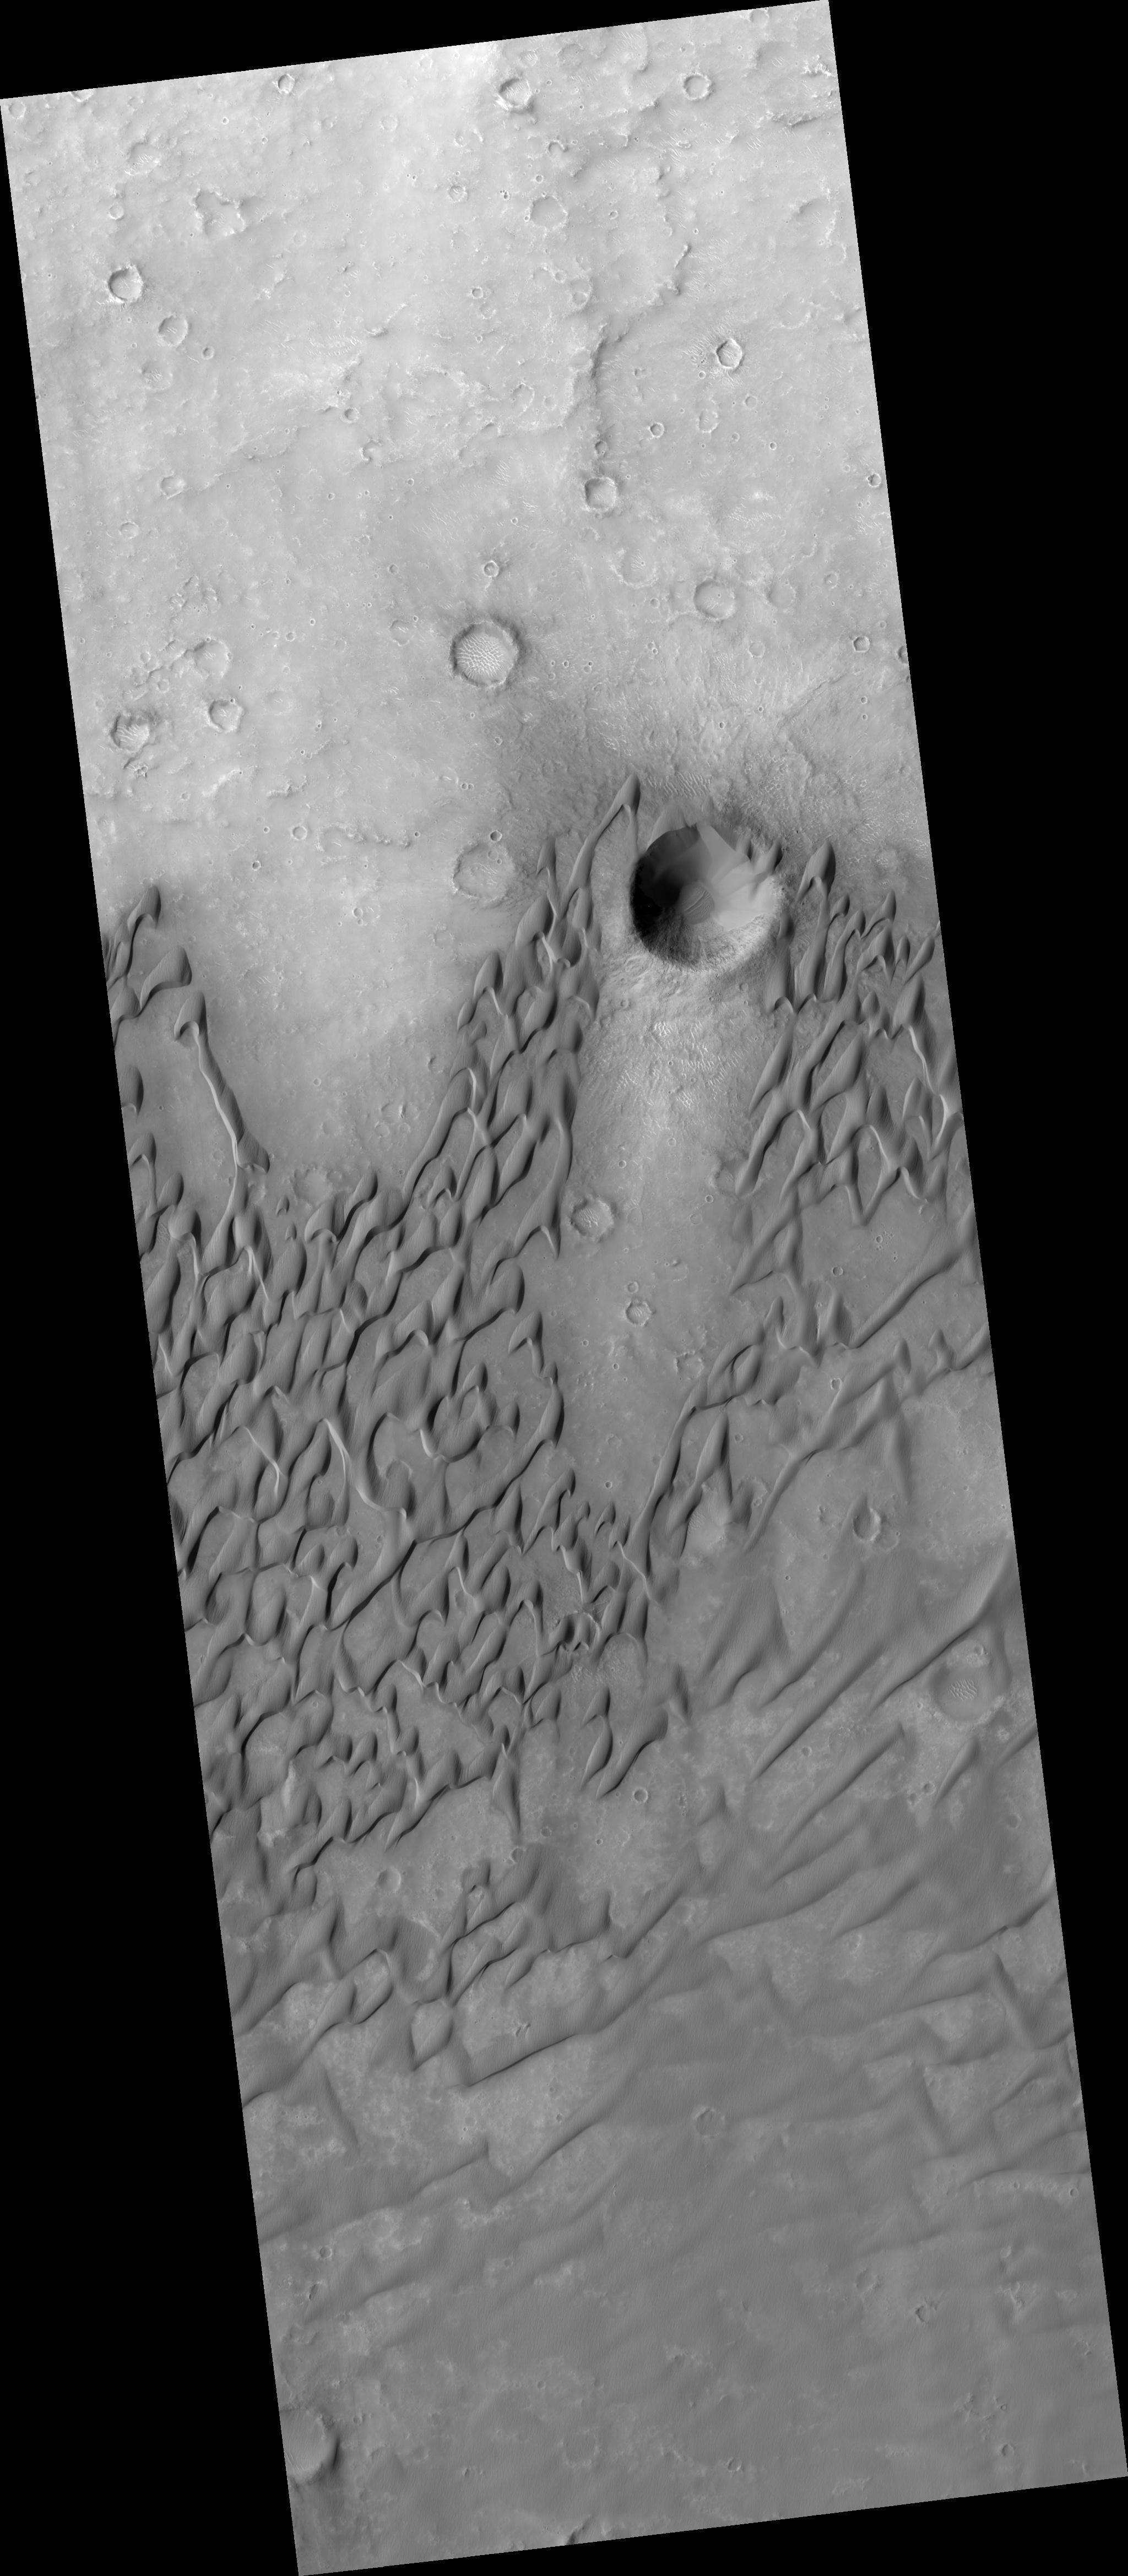

Dunes in Herschel Crater

This HiRISE image (PSP_002728_1645) shows dunes on the floor of Herschel Crater. The steep faces (“slipfaces”) are oriented downwind, in the direction of motion of the dunes. One feature of particular interest is the dune-free area downwind of the crater at the image center. Some sand has been trapped in the crater, but the crater prevents the dunes from migrating directly downwind.

Sand dunes form naturally as a result of the transport of sand by the wind. The dunes in this image are somewhat crescent-shaped, but are being extended and distorted downwind and merging with nearby dunes; this complex behavior is common in dune fields on Earth.

In the southern part of the image the sand lies in sheets rather than well-defined dunes. At high resolution, the dune surfaces are covered in small ripples and scallops, also shaped by the wind.

Observation Toolbox
Acquisition date: 2 February 2007
Local Mars time: 3:45 PM
Degrees latitude (centered): -15.1°
Degrees longitude (East): 131.9°
Range to target site: 258.6 km (161.6 miles)
Original image scale range: 25.9 cm/pixel (with 1 x 1 binning) so objects ~78 cm across are resolved
Map-projected scale: 25 cm/pixel and north is up
Map-projection: EQUIRECTANGULAR
Emission angle: 0.2°
Phase angle: 56.4°
Solar incidence angle: 56°, with the Sun about 34° above the horizon
Solar longitude: 189.9°, Northern Autumn

NASA’s Jet Propulsion Laboratory, a division of the California Institute of Technology in Pasadena, manages the Mars Reconnaissance Orbiter for NASA’s Science Mission Directorate, Washington. Lockheed Martin Space Systems, Denver, is the prime contractor for the project and built the spacecraft. The High Resolution Imaging Science Experiment is operated by the University of Arizona, Tucson, and the instrument was built by Ball Aerospace and Technology Corp., Boulder, Colo.

Credit: NASA/JPL/Univ. of Arizona